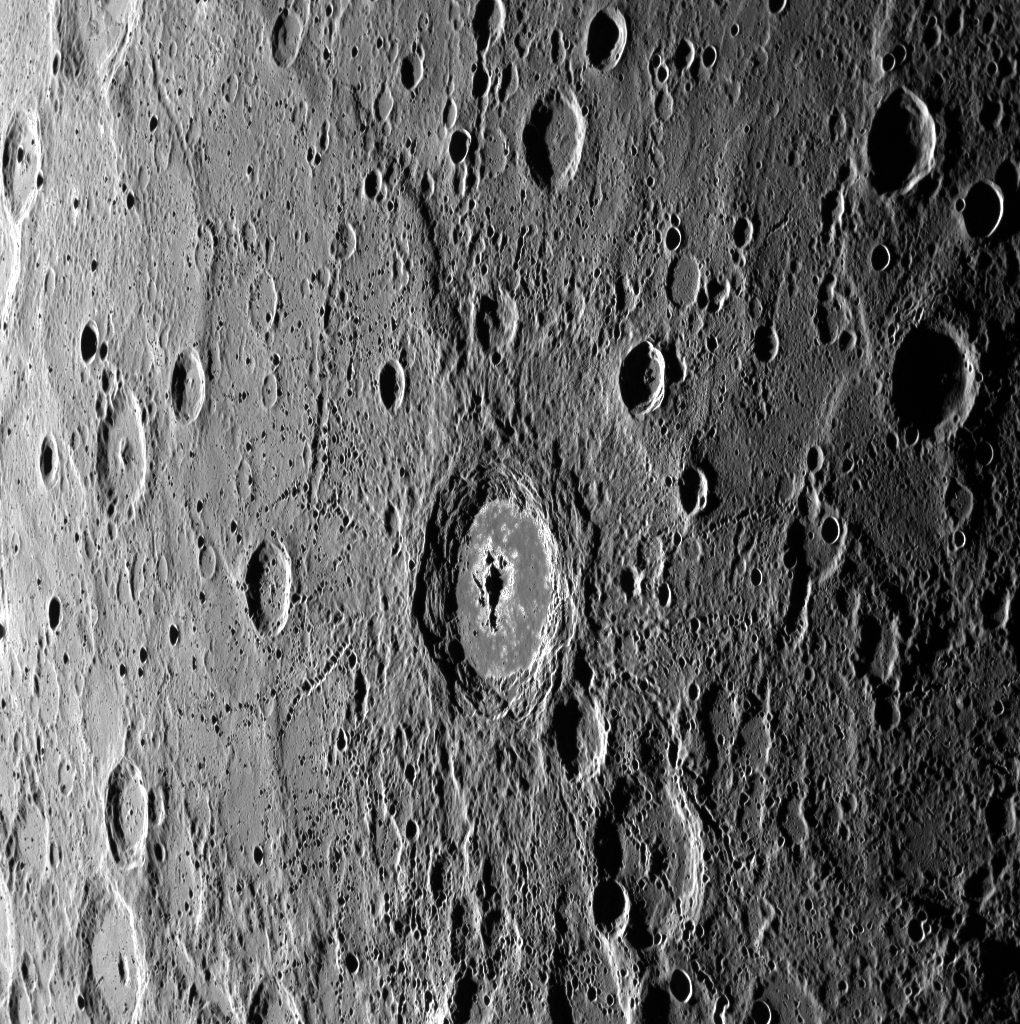

Hollowed Ground

The crater at the center of this image is home to more of the “hollows” that dot Mercury’s surface, which appear here as high-reflectance features near the crater’s central peak and around its floor-wall boundary. This crater, which does not yet have an official name, was also seen in an early image that MESSENGER captured during the spacecraft’s first imaging orbit around Mercury.

This image was acquired as a high-resolution targeted observation. Targeted observations are images of a small area on Mercury’s surface at resolutions much higher than the 250-meter/pixel (820 feet/pixel) morphology base map or the 1-kilometer/pixel (0.6 miles/pixel) color base map. It is not possible to cover all of Mercury’s surface at this high resolution during MESSENGER’s one-year mission, but several areas of high scientific interest are generally imaged in this mode each week.

The MESSENGER spacecraft is the first ever to orbit the planet Mercury, and the spacecraft’s seven scientific instruments and radio science investigation are unraveling the history and evolution of the Solar System’s innermost planet. Visit the Why Mercury? section of this website to learn more about the key science questions that the MESSENGER mission is addressing. During the one-year primary mission, MDIS is scheduled to acquire more than 75,000 images in support of MESSENGER’s science goals.

Date acquired: October 21, 2011
Image Mission Elapsed Time (MET): 227644286
Image ID: 911007
Instrument: Wide Angle Camera (WAC) of the Mercury Dual Imaging System (MDIS)
WAC filter: 7 (748 nanometers)
Center Latitude: -1.98°
Center Longitude: 354.1° E
Resolution: 337 meters/pixel
Scale: The crater at center is approximately 90 km (56 miles) across
Incidence Angle: 79.6°
Emission Angle: 56.2°
Phase Angle: 135.9°

These images are from MESSENGER, a NASA Discovery mission to conduct the first orbital study of the innermost planet, Mercury. For information regarding the use of images, see the MESSENGER image use policy.

Credit: NASA/Johns Hopkins University Applied Physics Laboratory/Carnegie Institution of Washington